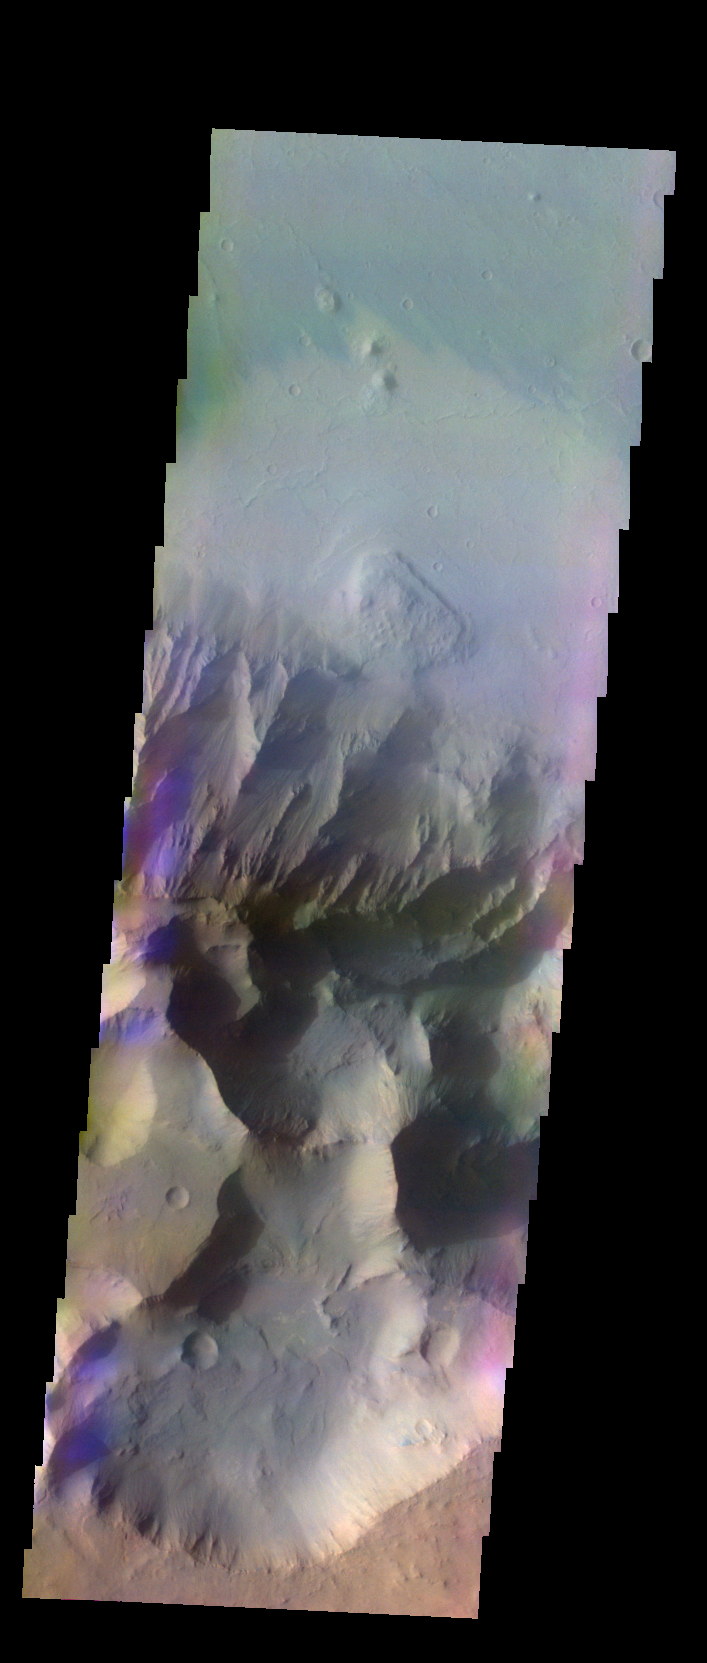

Coprates Chasma – False Color

The THEMIS VIS camera contains 5 filters. The data from different filters can be combined in multiple ways to create a false color image. These false color images may reveal subtle variations of the surface not easily identified in a single band image. Today’s false color image shows part of Coprates Chasma.

Credit: NASA/JPL-Caltech/ASU